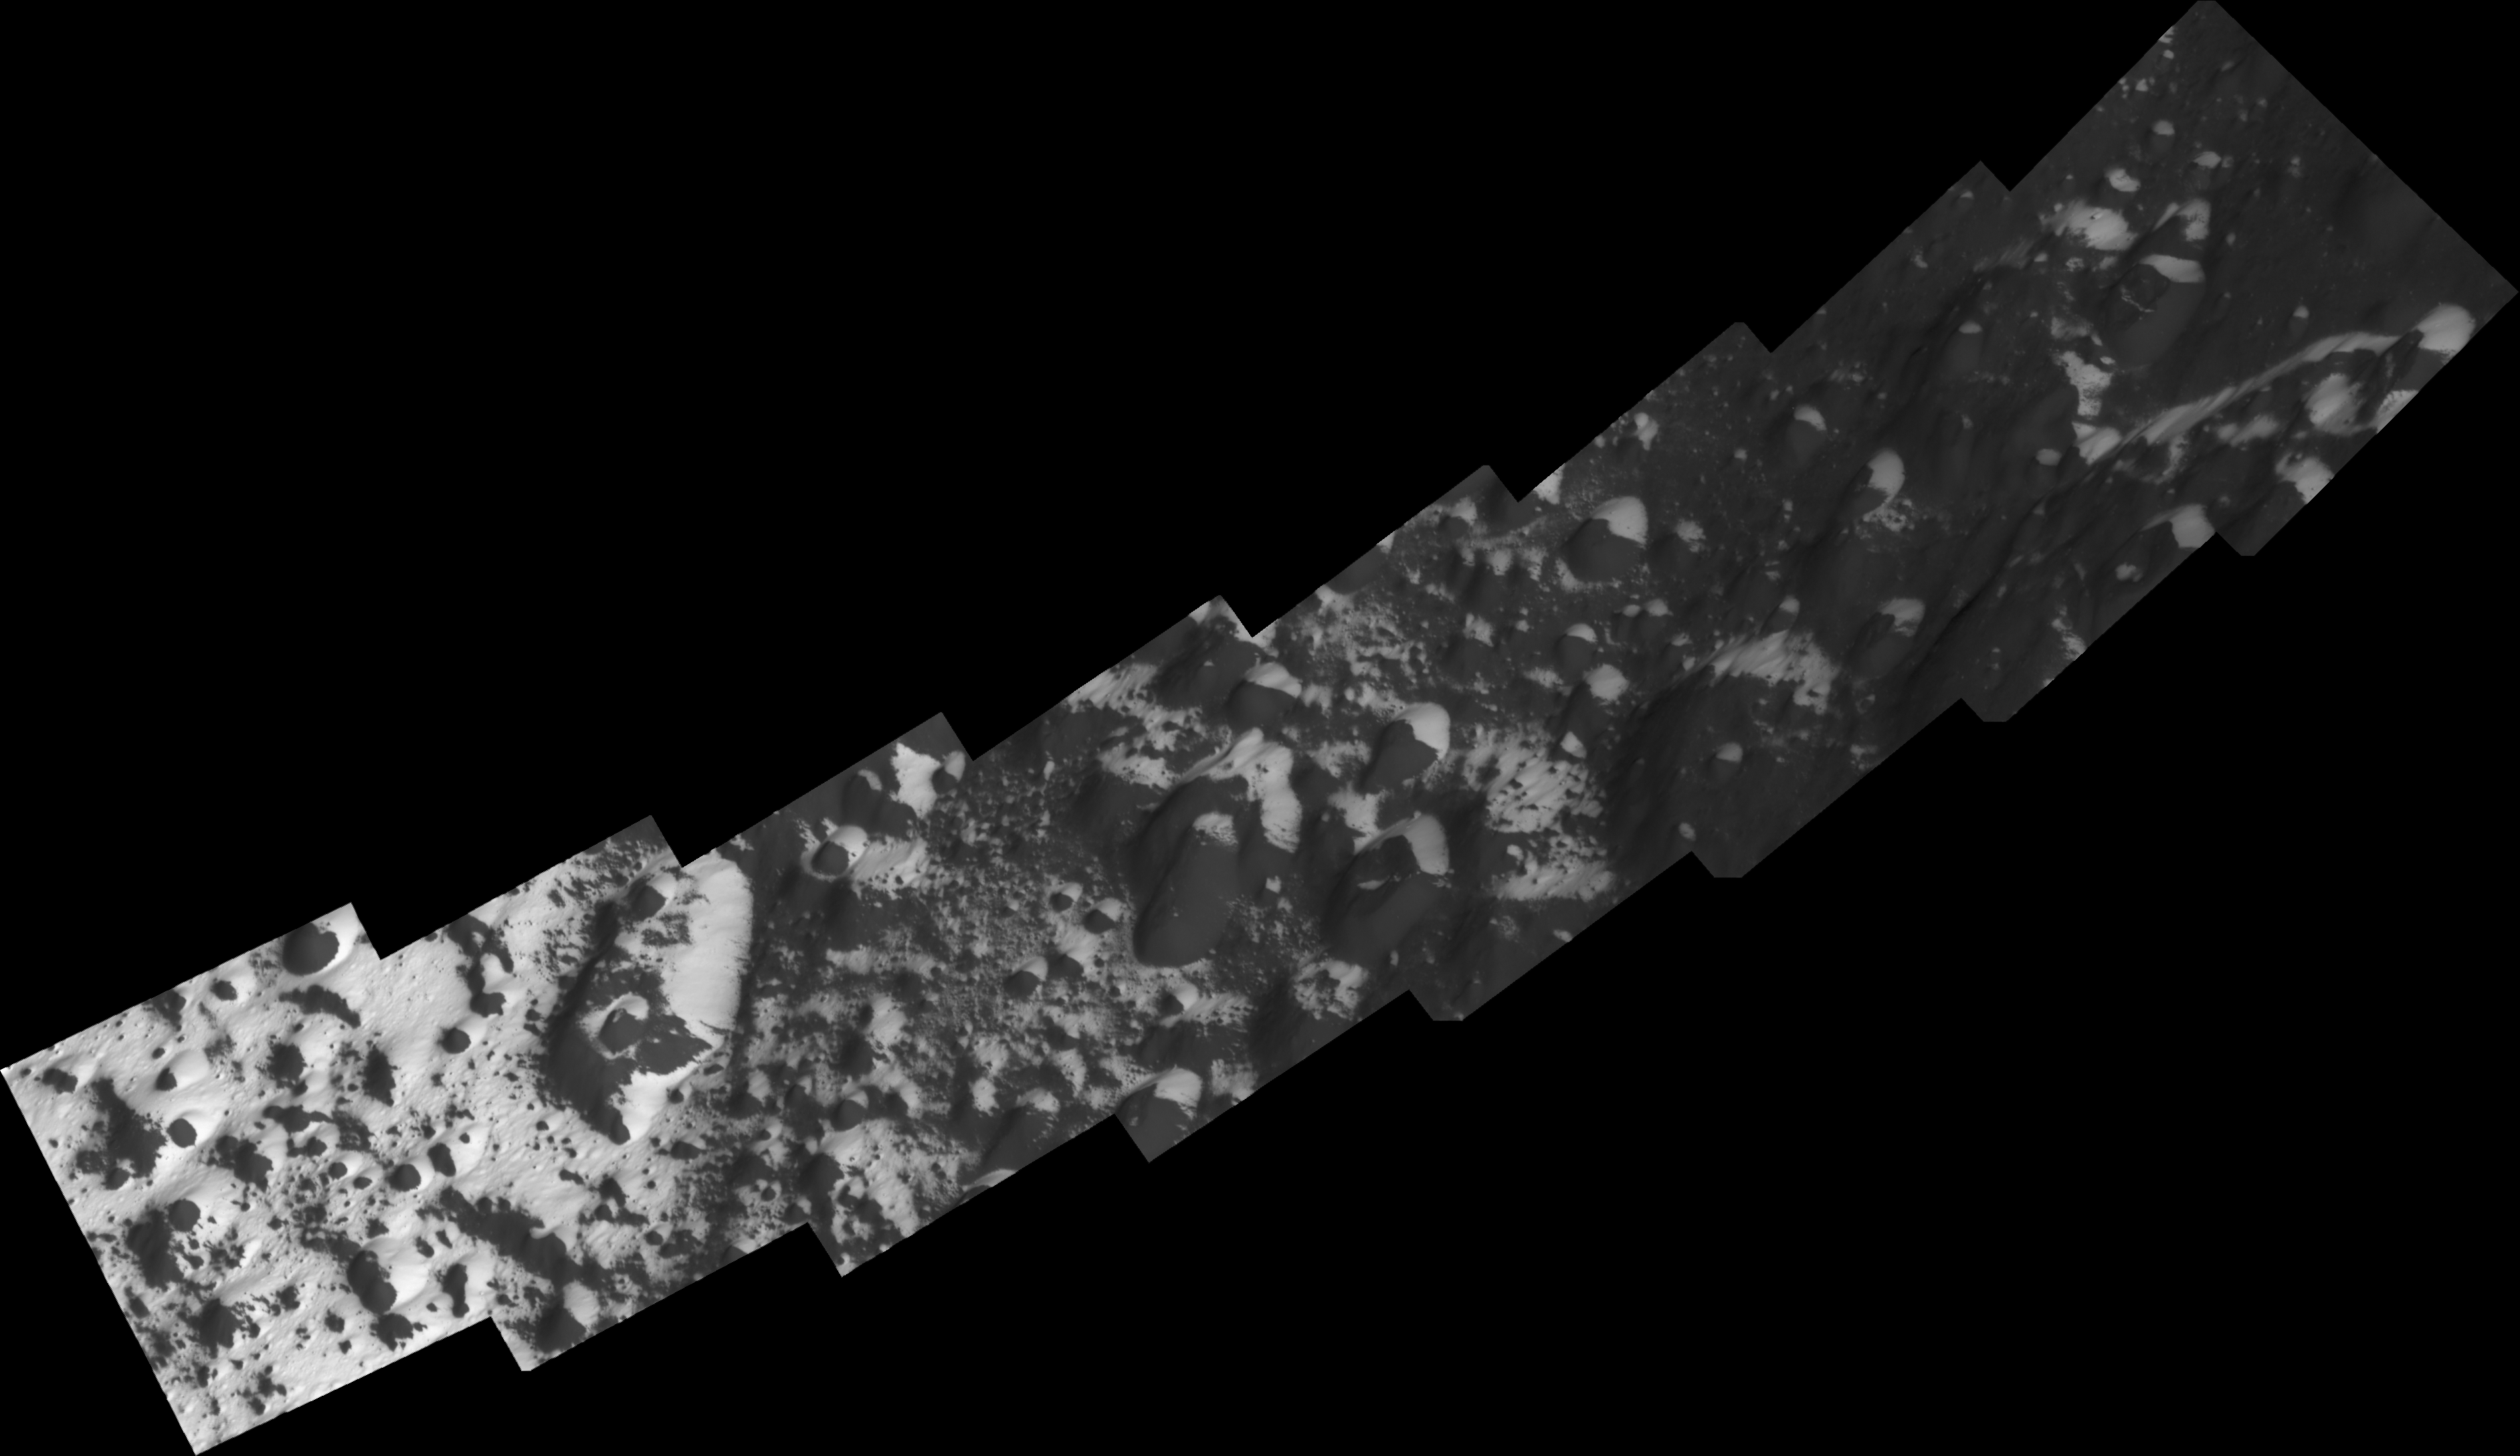

The Transition Zone

Soaring above the alien, icy wastelands of Saturn’s moon Iapetus, NASA’s Cassini spacecraft captured a series of high-resolution images of the transition region from dark to bright terrain at southern middle latitudes that have been mosaicked together in this view.

An important characteristic of the terrain in the boundary region is that the isolated bright patches are mainly found on slopes facing toward the bright trailing hemisphere or toward the south pole. The same polarity is found within the bright terrain, where the dark material can be seen at the bottom of craters and on equator-facing slopes. These indicate that thermal effects are at play in painting the surface of Iapetus, 1,468 kilometers (912 miles) across.

The mosaic consists of eight image footprints across the surface of Iapetus. The view is centered on terrain near 38.6 degrees south latitude, 171.3 degrees west longitude. Image scale is approximately 52 meters (171 feet) per pixel.

The clear spectral filter images in this mosaic were obtained with the Cassini spacecraft narrow- angle camera on Sept. 10, 2007, at a distance of approximately 5,000 kilometers (3,100 miles) from Iapetus.

The Cassini-Huygens mission is a cooperative project of NASA, the European Space Agency and the Italian Space Agency. The Jet Propulsion Laboratory, a division of the California Institute of Technology in Pasadena, manages the mission for NASA’s Science Mission Directorate, Washington, D.C. The Cassini orbiter and its two onboard cameras were designed, developed and assembled at JPL. The imaging operations center is based at the Space Science Institute in Boulder, Colo.

Credit: NASA/JPL/Space Science Institute